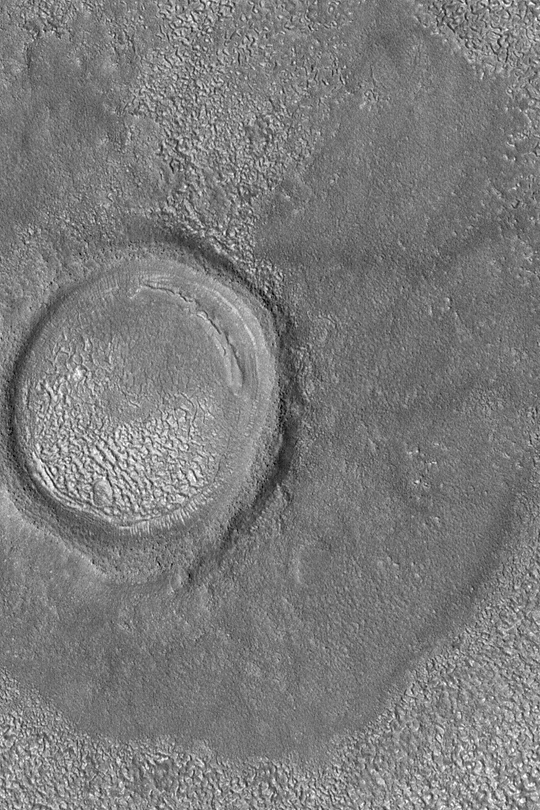

North Mid-latitude Crater

MGS MOC Release No. MOC2-427, 20 July 2003

Craters in the middle latitudes of Mars often have strangely-textured floors. This Mars Global Surveyor (MGS) Mars Orbiter Camera (MOC) image of a crater near 40.2°N, 184.5°W provides an example. The original crater has been somewhat eroded and much of its interior has been filled with sediment since it formed. The origin of the strange texture is unknown; speculations about most mid-latitude textures tend to focus on the idea that, somehow, subliming ground ice may have been involved. The texture on the floor of the crater is similar to, but not quite the same as, the texture on the nearby surfaces to the north and south of the crater. This picture covers an area 1.4 km (0.9 mi) wide. Sunlight illuminates the scene from the lower left.

Credit: NASA/JPL/Malin Space Science Systems